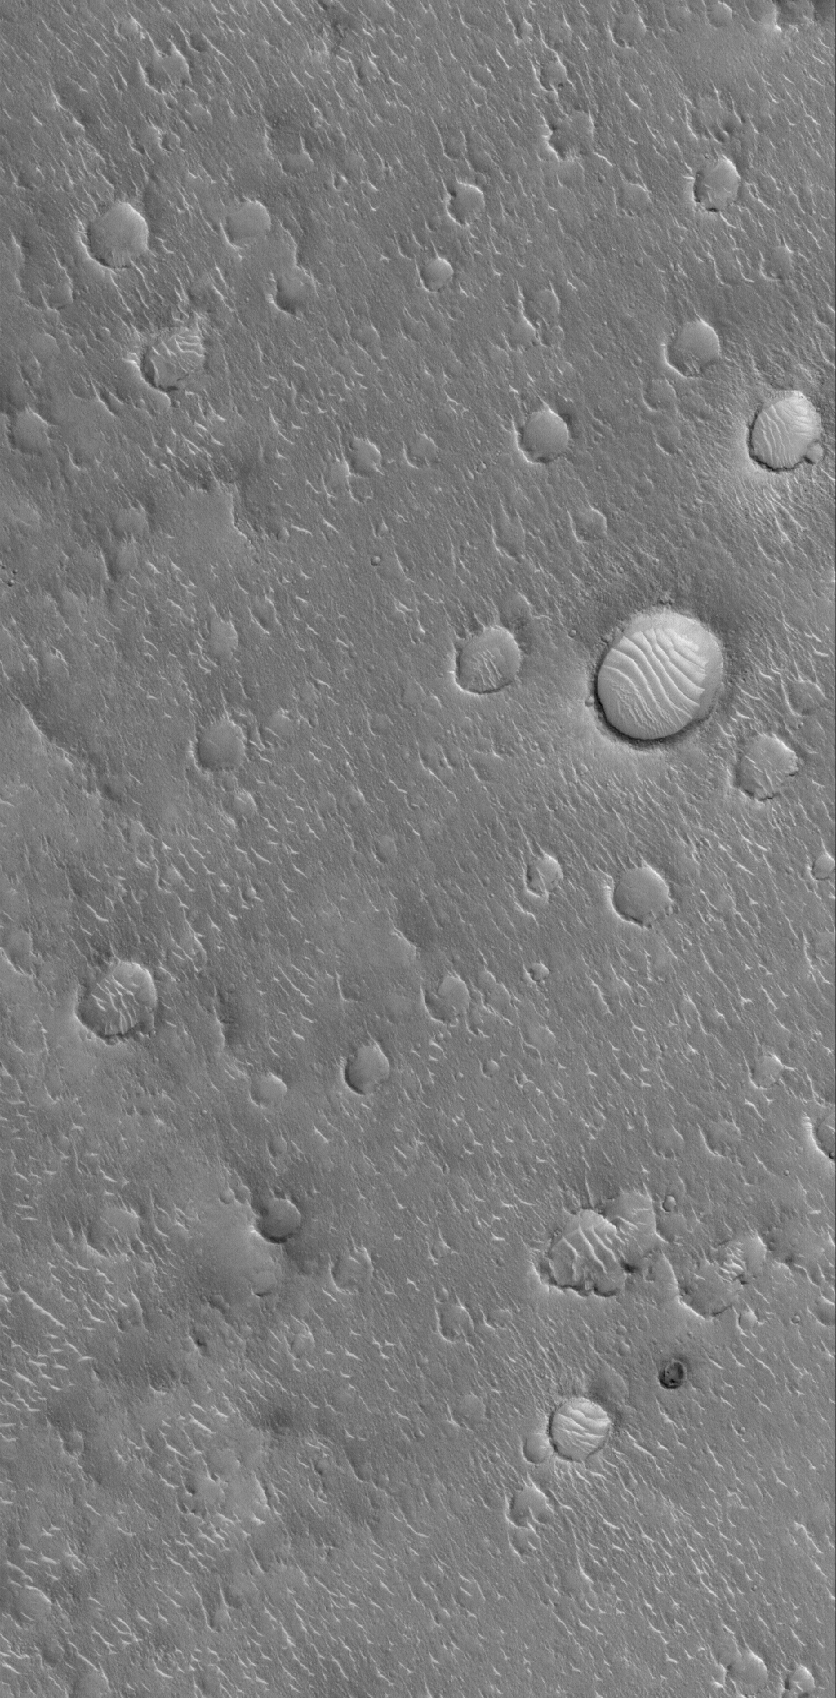

Isidis Plains

17 February 2006
This Mars Global Surveyor (MGS) Mars Orbiter Camera (MOC) image shows a surface in Isidis Planitia, littered with degraded impact craters. Windblown ripples of various sizes and shapes are prevalent throughout the scene as well, producing wave-like patterns on the floors of some of the larger impact craters.

Location near: 16.8°N, 266.4°W
Image width: ~3 km (~1.9 mi)
Illumination from: lower left
Season: Northern Winter

Credit: NASA/JPL/Malin Space Science Systems